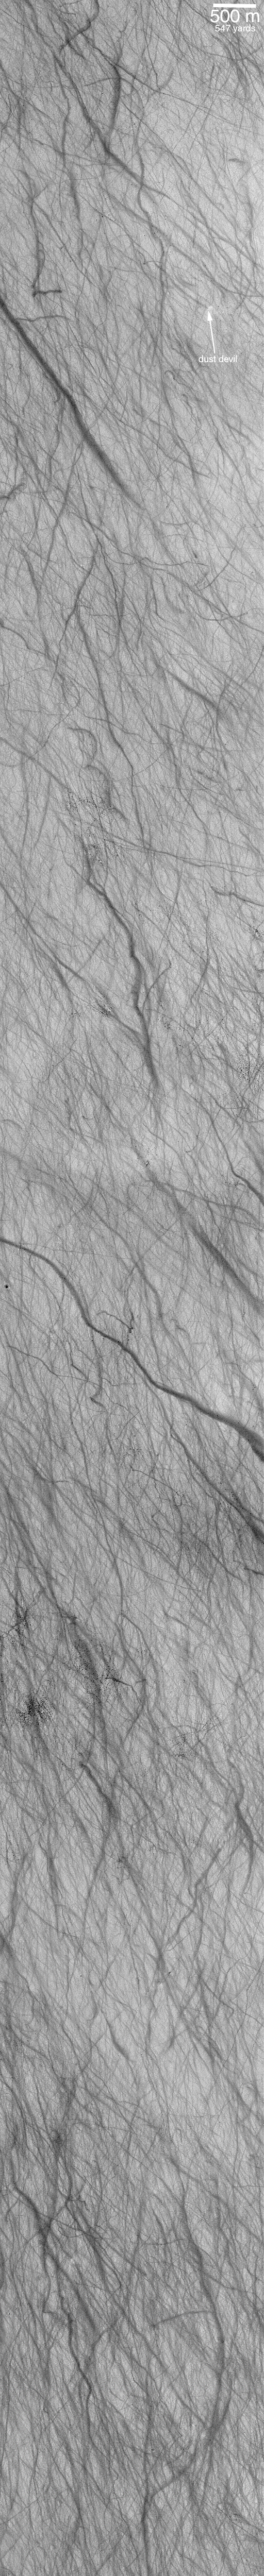

Dust Devils Seen Streaking Across Mars: PART II–They’re the Work of the Devil!

In December 1999, the MOC team finally had an answer! A dust devil, shown in the above left figure, was caught in the act of creating a swirly, dark streak! An eerie sensation washed over the first team members who saw this picture — here was an event on Mars “caught in the act” just hours before the picture was played back to Earth. A “smoking gun.”

The first dust devil seen making a streak — located in Promethei Terra (above, left) — was traveling from right (east) to left (west). A columnar shadow was cast by sunlight coming from the upper left. This shadow indicates the true shape of the dust devil. The bright dust devil itself does not look like a column because the picture was taken from a camera looking straight down on it. The dust devil is less than 100 meters (less than 100 yards) wide and the picture covers an area approximately 1.5 by 1.7 kilometers (about 1 by 1 mile).

Dust devils are spinning, columnar vortices of wind that move across the landscape, pick up dust, and look somewhat like miniature tornadoes. Dust devils are a common occurrence in dry and desert landscapes on Earth as well as Mars. They form when the ground heats up during the day, warming the air immediately above the surface. As the warmed air nearest the surface begins to rise, it spins. The spinning column begins to move across the surface and picks up loose dust (if any is present). The dust makes the vortex visible and gives it the “dust devil” or tornado-like appearance. On Earth, dust devils typically last for only a few minutes.

The fourth picture (above, right) shows a surface in southwestern Terra Sirenum near 63°S, 168°W, that has seen the activity of so many dust devils that it looks like a plate of dark gray spaghetti. This image, taken in early summer during February 2000, covers an area 3 km wide and 30 km long (1.9 by 19 miles). In fact, a dust devil can be seen in the upper right of this image. Like the other pictures shown here, the Terra Sirenum image is illuminated by sunlight from the upper left.

Credit: NASA/JPL/MSSS